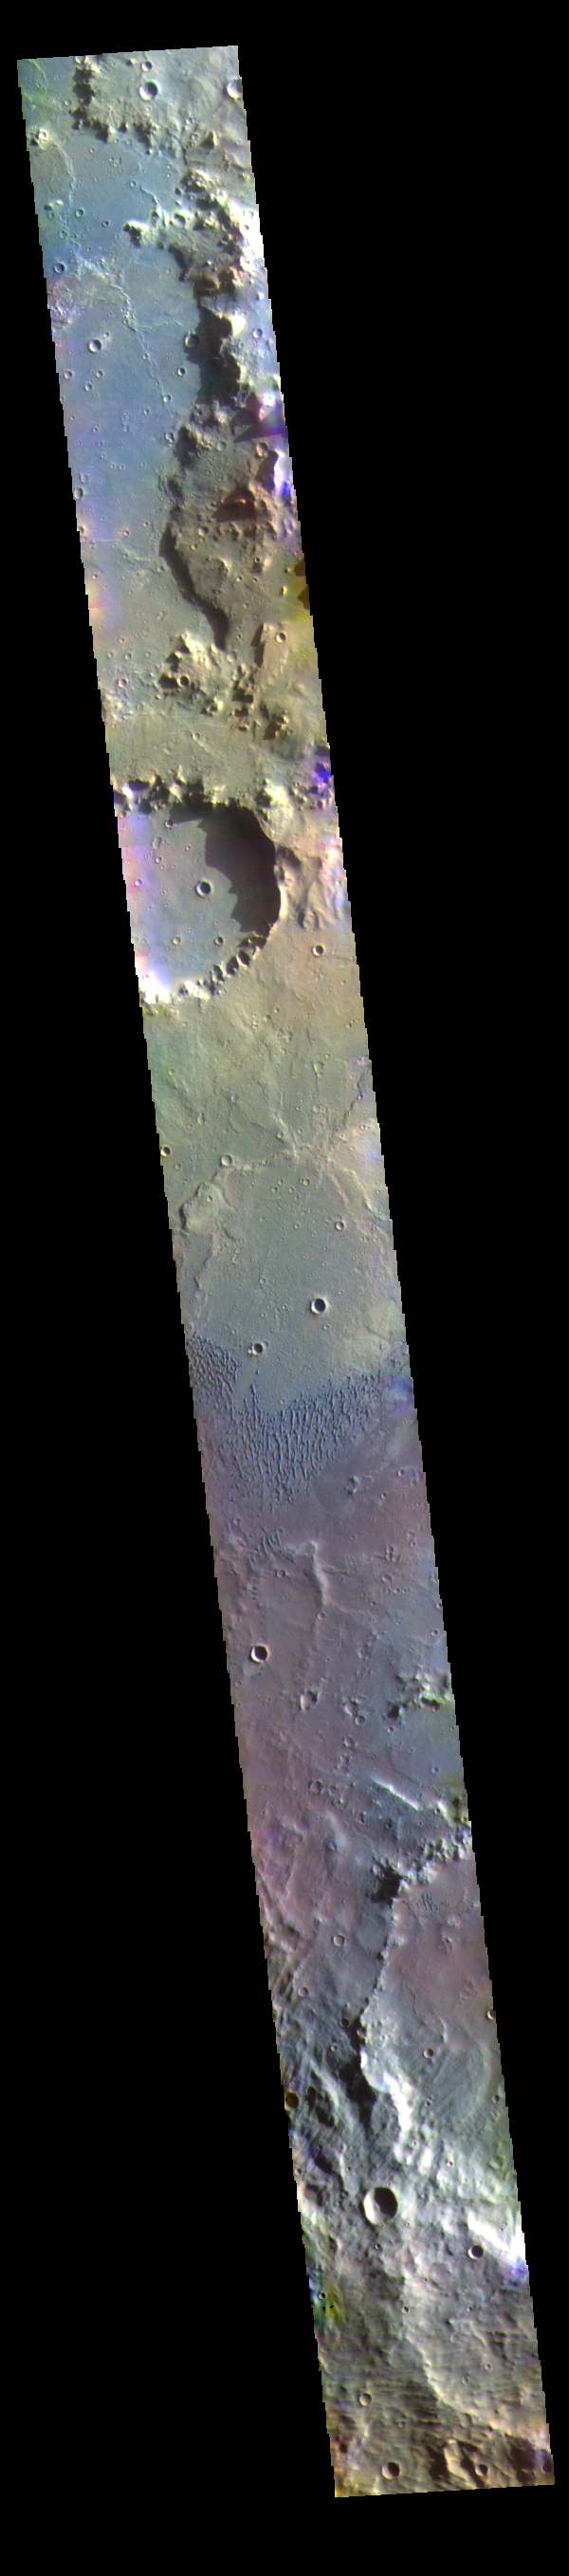

Herschel Crater – False Color

Today’s false color image shows part of Herschel Crater located in Terra Cimmeria.

The THEMIS VIS camera contains 5 filters. The data from different filters can be combined in multiple ways to create a false color image. These false color images may reveal subtle variations of the surface not easily identified in a single band image.

Credit: NASA/JPL-Caltech/ASU